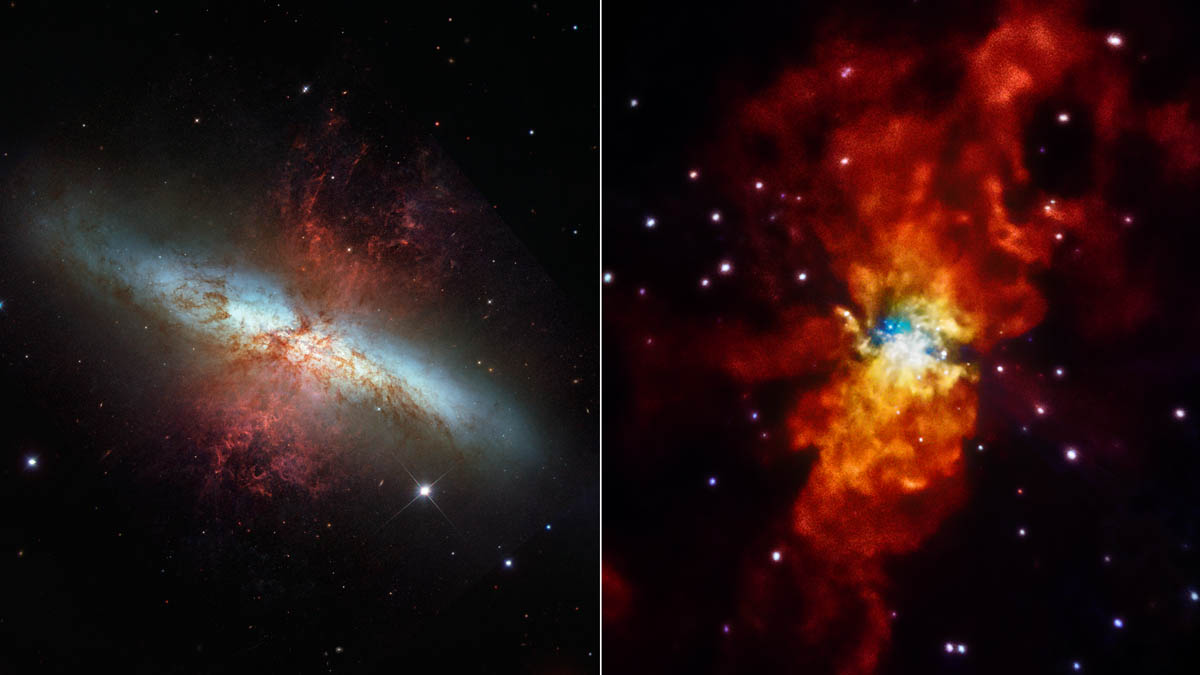

Galaxy in Different Lights

The galaxy Messier 82 (M82) is seen here in two different lights. A visible-light view from NASA's Hubble Space Telescope is at left, and an X-ray view from NASA's Chandra X-ray Observatory is at right. The comparison highlights how different the universe can look when viewed in other wavelengths of light. M82 is located 12 million light-years away in the Ursa Major constellation.

Credit: NASA/STScI/SAO